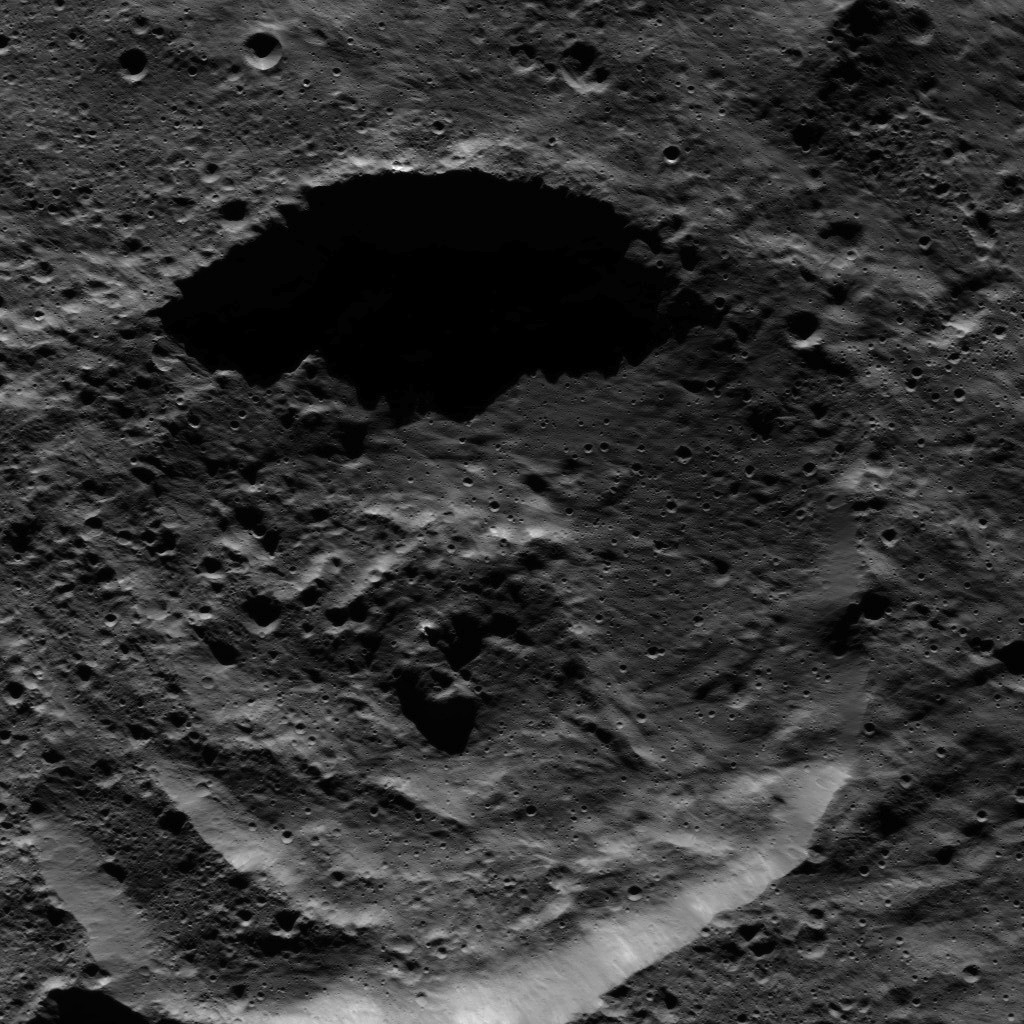

Dawn LAMO Image 94

This picture shows a crater within the floor of the Mondamin impact basin, which lies in the southern hemisphere of Ceres. Mondamin Crater is about 78 miles (126 kilometers) in diameter.

NASA’s Dawn spacecraft took this image on April 17, 2016, in its low-altitude mapping orbit, at a distance of about 240 miles (385 kilometers) above the surface. The image resolution is 120 feet (35 meters) per pixel.

Dawn’s mission is managed by JPL for NASA’s Science Mission Directorate in Washington. Dawn is a project of the directorate’s Discovery Program, managed by NASA’s Marshall Space Flight Center in Huntsville, Alabama. UCLA is responsible for overall Dawn mission science. Orbital ATK, Inc., in Dulles, Virginia, designed and built the spacecraft. The German Aerospace Center, the Max Planck Institute for Solar System Research, the Italian Space Agency and the Italian National Astrophysical Institute are international partners on the mission team.

Credit: NASA/JPL-Caltech/UCLA/MPS/DLR/IDA